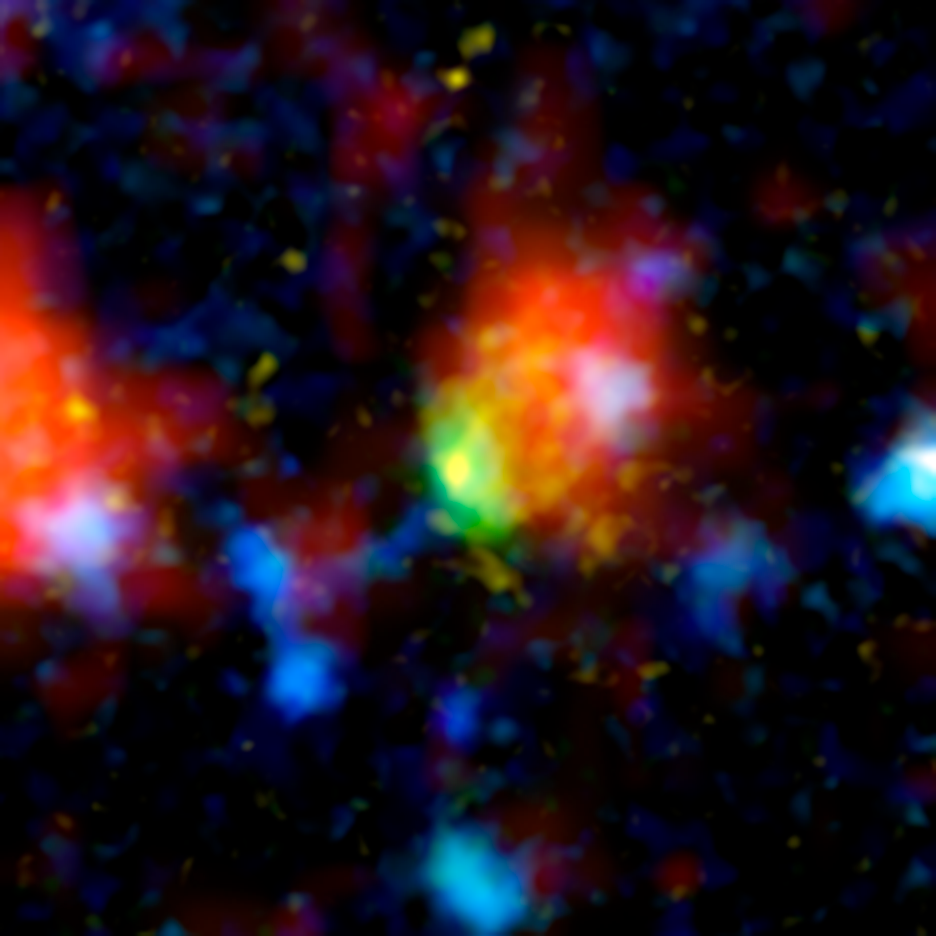

Super-Starburst Galaxy: J100054_023436

The green and red splotch in this image is the most active star-making galaxy in the very distant universe. Nicknamed "Baby Boom," the galaxy is churning out an average of up to 4,000 stars per year, more than 10 times the number produced in our own Milky Way galaxy. It was spotted 12.3 billion light-years away by a suite of telescopes, including NASA's Spitzer Space Telescope.

Baby Boom is a type of galaxy called a starburst. Like some other starbursts, it is thought to be a collection of colliding galaxies. As the galaxies smash together, gas becomes compressed, triggering the birth of stars. In this multi-wavelength portrait, the color red shows where loads of new stars are forming in Baby Boom, and where warm dust heated by the stars is giving off infrared light.

Green (visible-light wavelengths) denotes gas in the Baby Boom galaxy, while blue (also visible light) shows galaxies in the foreground that are not producing nearly as many stars. Yellow/orange (near-infrared light) indicates starlight from the outer portion of Baby Boom. The red blob to the left is another foreground galaxy that is not producing a lot of stars.

This composite contains data from NASA's Hubble Space Telescope, Spitzer and Japan's Subaru Telescope in Hawaii.

Credit: NASA/JPL-Caltech/Subaru/STScI